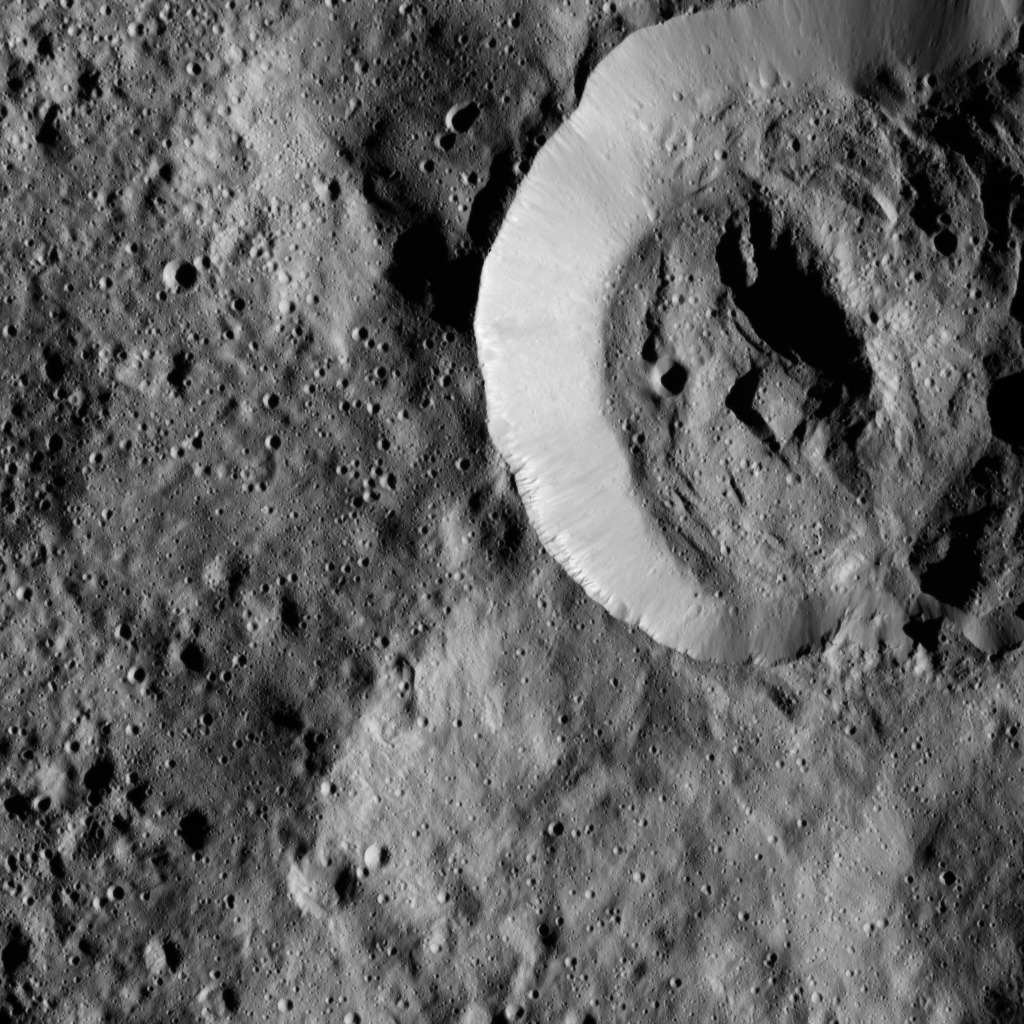

Dawn LAMO Image 57

This view from NASA’s Dawn spacecraft features a smooth-walled impact crater in the northern hemisphere of Ceres. The view is centered at approximately 65 degrees north latitude, 155 degrees east longitude.

Dawn obtained the image on Feb. 8, 2016, from its low-altitude mapping orbit, at a distance of about 240 miles (385 kilometers) from the surface. The image resolution is 120 feet (35 meters) per pixel.

Dawn’s mission is managed by JPL for NASA’s Science Mission Directorate in Washington. Dawn is a project of the directorate’s Discovery Program, managed by NASA’s Marshall Space Flight Center in Huntsville, Alabama. UCLA is responsible for overall Dawn mission science. Orbital ATK, Inc., in Dulles, Virginia, designed and built the spacecraft. The German Aerospace Center, the Max Planck Institute for Solar System Research, the Italian Space Agency and the Italian National Astrophysical Institute are international partners on the mission team.

Credit: NASA/JPL-Caltech/UCLA/MPS/DLR/IDA